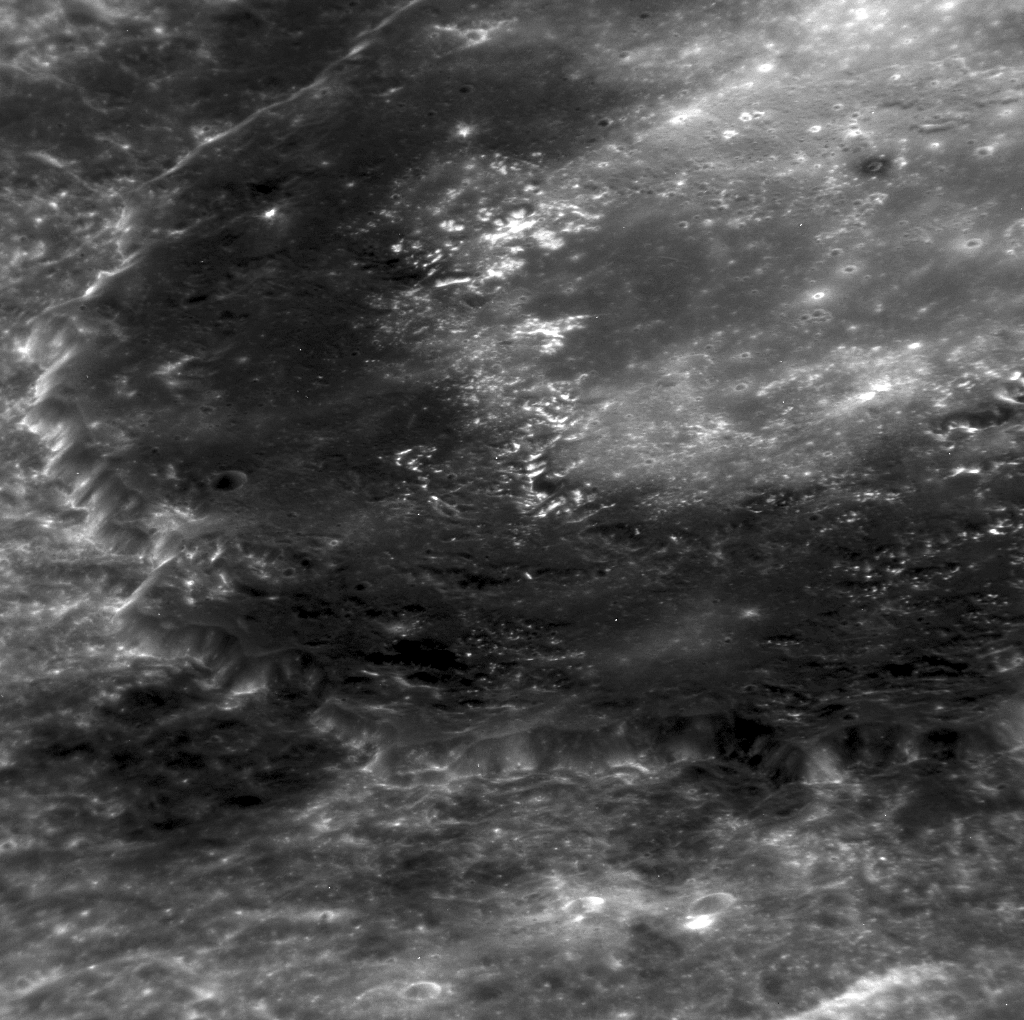

Zooming in on Derain

This NAC image of Derain exposes a closer look at its well known collar of Low Reflectance Material (LRM). However, this image also offers a close enough look to see small hollows on the crater’s floor. Due to the angle at which this image was taken, it is also easy to see the topography in this area of Mercury’s surface.

This image was acquired as a high-resolution targeted observation. Targeted observations are images of a small area on Mercury’s surface at resolutions much higher than the 200-meter/pixel morphology base map. It is not possible to cover all of Mercury’s surface at this high resolution, but typically several areas of high scientific interest are imaged in this mode each week.

Date acquired: March 09, 2012
Image Mission Elapsed Time (MET): 239746616
Image ID: 1492520
Instrument: Narrow Angle Camera (NAC) of the Mercury Dual Imaging System (MDIS)
Center Latitude: -8.14°
Center Longitude: 19.15° E
Resolution: 101 meters/pixel
Scale: The diameter of Derain (the crater featured in this image) is 167.5 km (104 miles).
Incidence Angle: 20.4°
Emission Angle: 61.0°
Phase Angle: 78.2°

The MESSENGER spacecraft is the first ever to orbit the planet Mercury, and the spacecraft’s seven scientific instruments and radio science investigation are unraveling the history and evolution of the Solar System’s innermost planet. Visit the Why Mercury? section of this website to learn more about the key science questions that the MESSENGER mission is addressing. During the one-year primary mission, MDIS acquired 88,746 images and extensive other data sets. MESSENGER is now in a year-long extended mission, during which plans call for the acquisition of more than 80,000 additional images to support MESSENGER’s science goals.

These images are from MESSENGER, a NASA Discovery mission to conduct the first orbital study of the innermost planet, Mercury. For information regarding the use of images, see the MESSENGER image use policy.

Credit: NASA/Johns Hopkins University Applied Physics Laboratory/Carnegie Institution of Washington